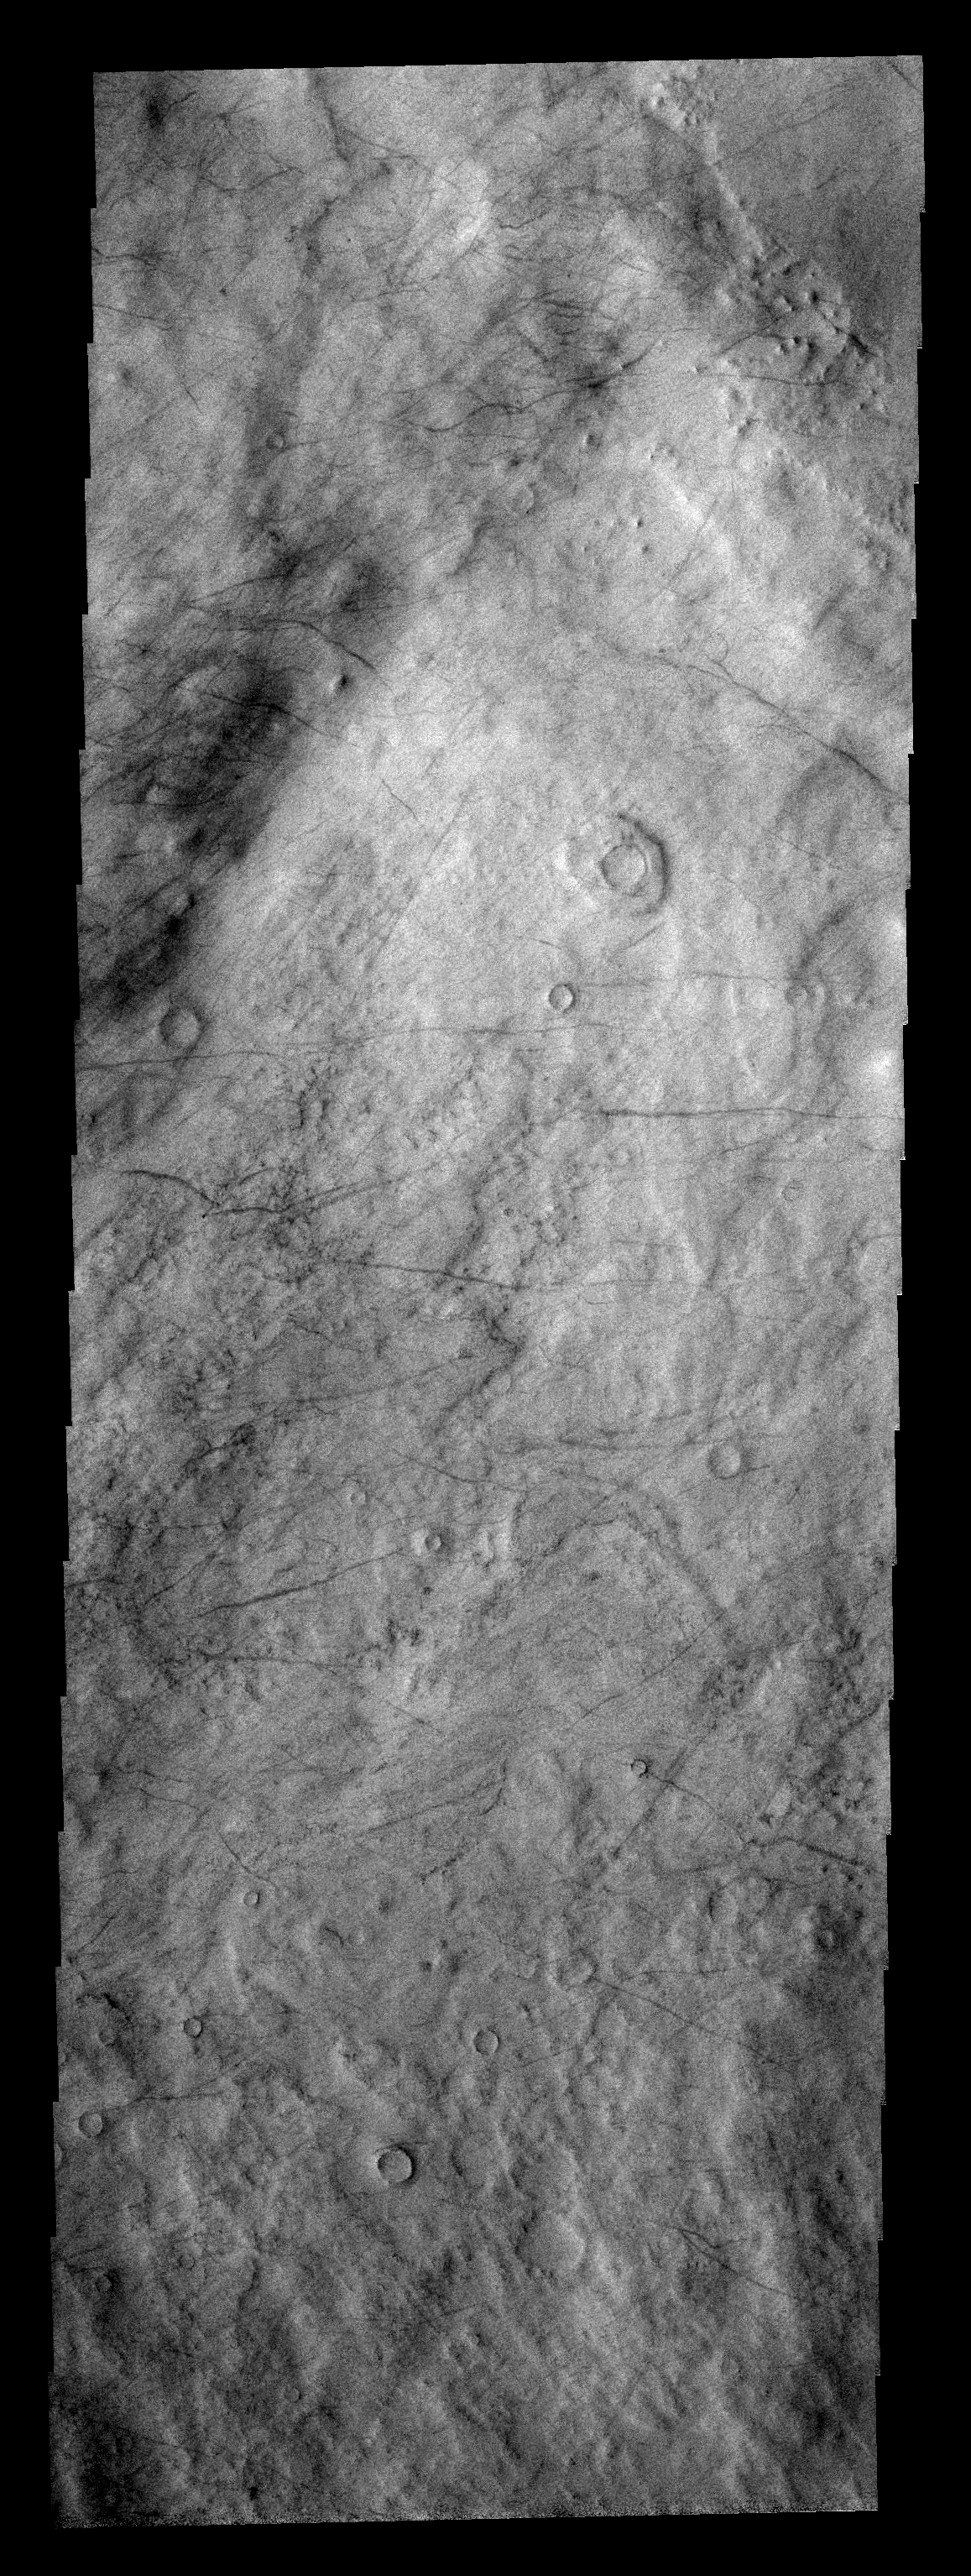

Dust Devil Tracks

These dust devil tracks are located in Malea Planum.

Image information: VIS instrument. Latitude -62.6N, Longitude 57.6E. 17 meter/pixel resolution.

Please see the THEMIS Data Citation Note for details on crediting THEMIS images.

Note: this THEMIS visual image has not been radiometrically nor geometrically calibrated for this preliminary release. An empirical correction has been performed to remove instrumental effects. A linear shift has been applied in the cross-track and down-track direction to approximate spacecraft and planetary motion. Fully calibrated and geometrically projected images will be released through the Planetary Data System in accordance with Project policies at a later time.

NASA’s Jet Propulsion Laboratory manages the 2001 Mars Odyssey mission for NASA’s Office of Space Science, Washington, D.C. The Thermal Emission Imaging System (THEMIS) was developed by Arizona State University, Tempe, in collaboration with Raytheon Santa Barbara Remote Sensing. The THEMIS investigation is led by Dr. Philip Christensen at Arizona State University. Lockheed Martin Astronautics, Denver, is the prime contractor for the Odyssey project, and developed and built the orbiter. Mission operations are conducted jointly from Lockheed Martin and from JPL, a division of the California Institute of Technology in Pasadena.

Credit: NASA/JPL/ASU